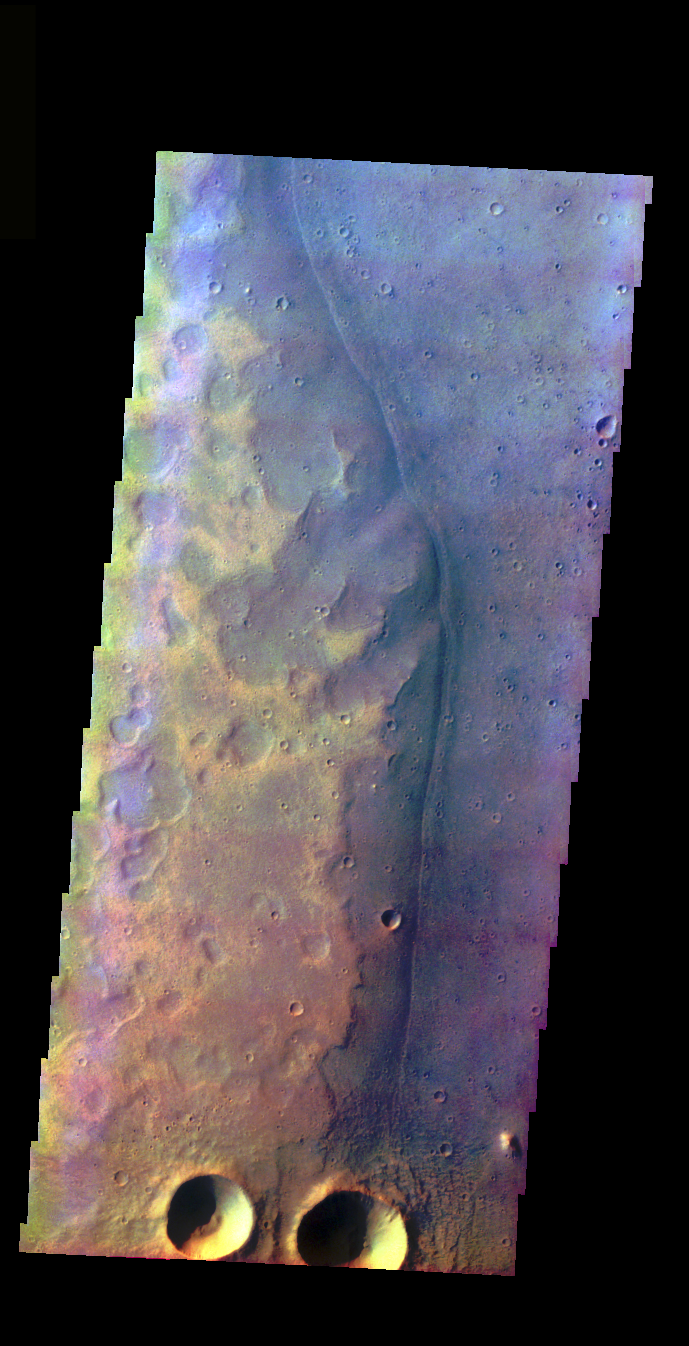

Acidalia Planitia Channel Margin

The THEMIS VIS camera is capable of capturing color images of the Martian surface using five different color filters. In this mode of operation, the spatial resolution and coverage of the image must be reduced to accommodate the additional data volume produced from using multiple filters. To make a color image, three of the five filter images (each in grayscale) are selected. Each is contrast enhanced and then converted to a red, green, or blue intensity image. These three images are then combined to produce a full color, single image. Because the THEMIS color filters don’t span the full range of colors seen by the human eye, a color THEMIS image does not represent true color. Also, because each single-filter image is contrast enhanced before inclusion in the three-color image, the apparent color variation of the scene is exaggerated. Nevertheless, the color variation that does appear is representative of some change in color, however subtle, in the actual scene. Note that the long edges of THEMIS color images typically contain color artifacts that do not represent surface variation.

This false color image shows craters and a channel margin, in the region of southern Acidalia Planitia where Tiu and Ares Valles empty into the planitia. This image was collected during the Northern Spring season.

Image information: VIS instrument. Latitude 23.8, Longitude 327.5 East (32.5 West). 37 meter/pixel resolution.

Note: this THEMIS visual image has not been radiometrically nor geometrically calibrated for this preliminary release. An empirical correction has been performed to remove instrumental effects. A linear shift has been applied in the cross-track and down-track direction to approximate spacecraft and planetary motion. Fully calibrated and geometrically projected images will be released through the Planetary Data System in accordance with Project policies at a later time.

NASA’s Jet Propulsion Laboratory manages the 2001 Mars Odyssey mission for NASA’s Office of Space Science, Washington, D.C. The Thermal Emission Imaging System (THEMIS) was developed by Arizona State University, Tempe, in collaboration with Raytheon Santa Barbara Remote Sensing. The THEMIS investigation is led by Dr. Philip Christensen at Arizona State University. Lockheed Martin Astronautics, Denver, is the prime contractor for the Odyssey project, and developed and built the orbiter. Mission operations are conducted jointly from Lockheed Martin and from JPL, a division of the California Institute of Technology in Pasadena.

Credit: NASA/JPL/Arizona State University